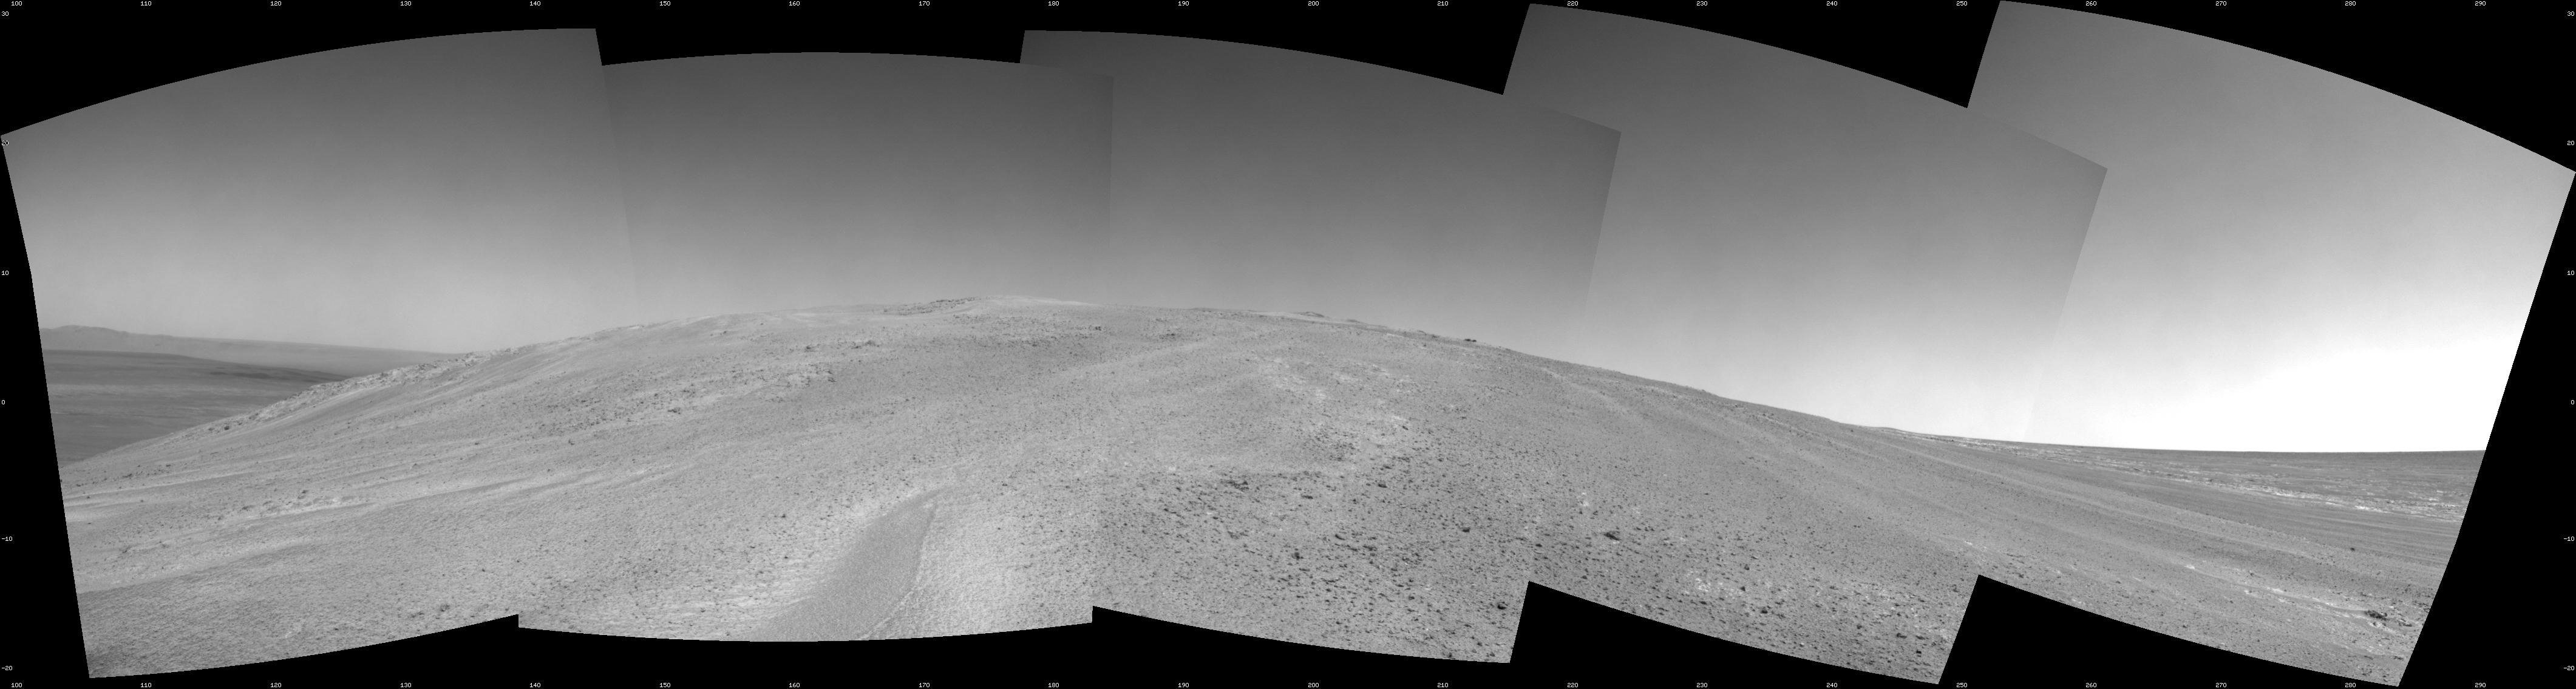

Mars Hill-Climbing Opportunity at ‘Solander Point’

NASA’s Mars Exploration Rover Opportunity captured this southward uphill view after beginning to ascend the northwestern slope of “Solander Point” on the western rim of Endeavour Crater.

The view combines five frames taken by Opportunity’s navigation camera on the 3,463rd Martian day, or sol, of the rover’s work on Mars (Oct. 21, 2013). Opportunity had begun climbing the hill on Sol 3451 (Oct. 8) and completed three additional uphill drives before reaching this point.

The rover team is using the rover to investigate outcrops on the slope. The northward-facing slope will tilt the rover’s solar panels toward the sun in the southern-hemisphere winter sky, providing an important energy advantage for continuing mobile operations through the upcoming winter.

The scene extends from east-southeast on the left (with a glimpse across Endeavour Crater) to west-northwest on the right. It is presented as a seam-corrected cylindrical projection.

Credit: NASA/JPL-Caltech